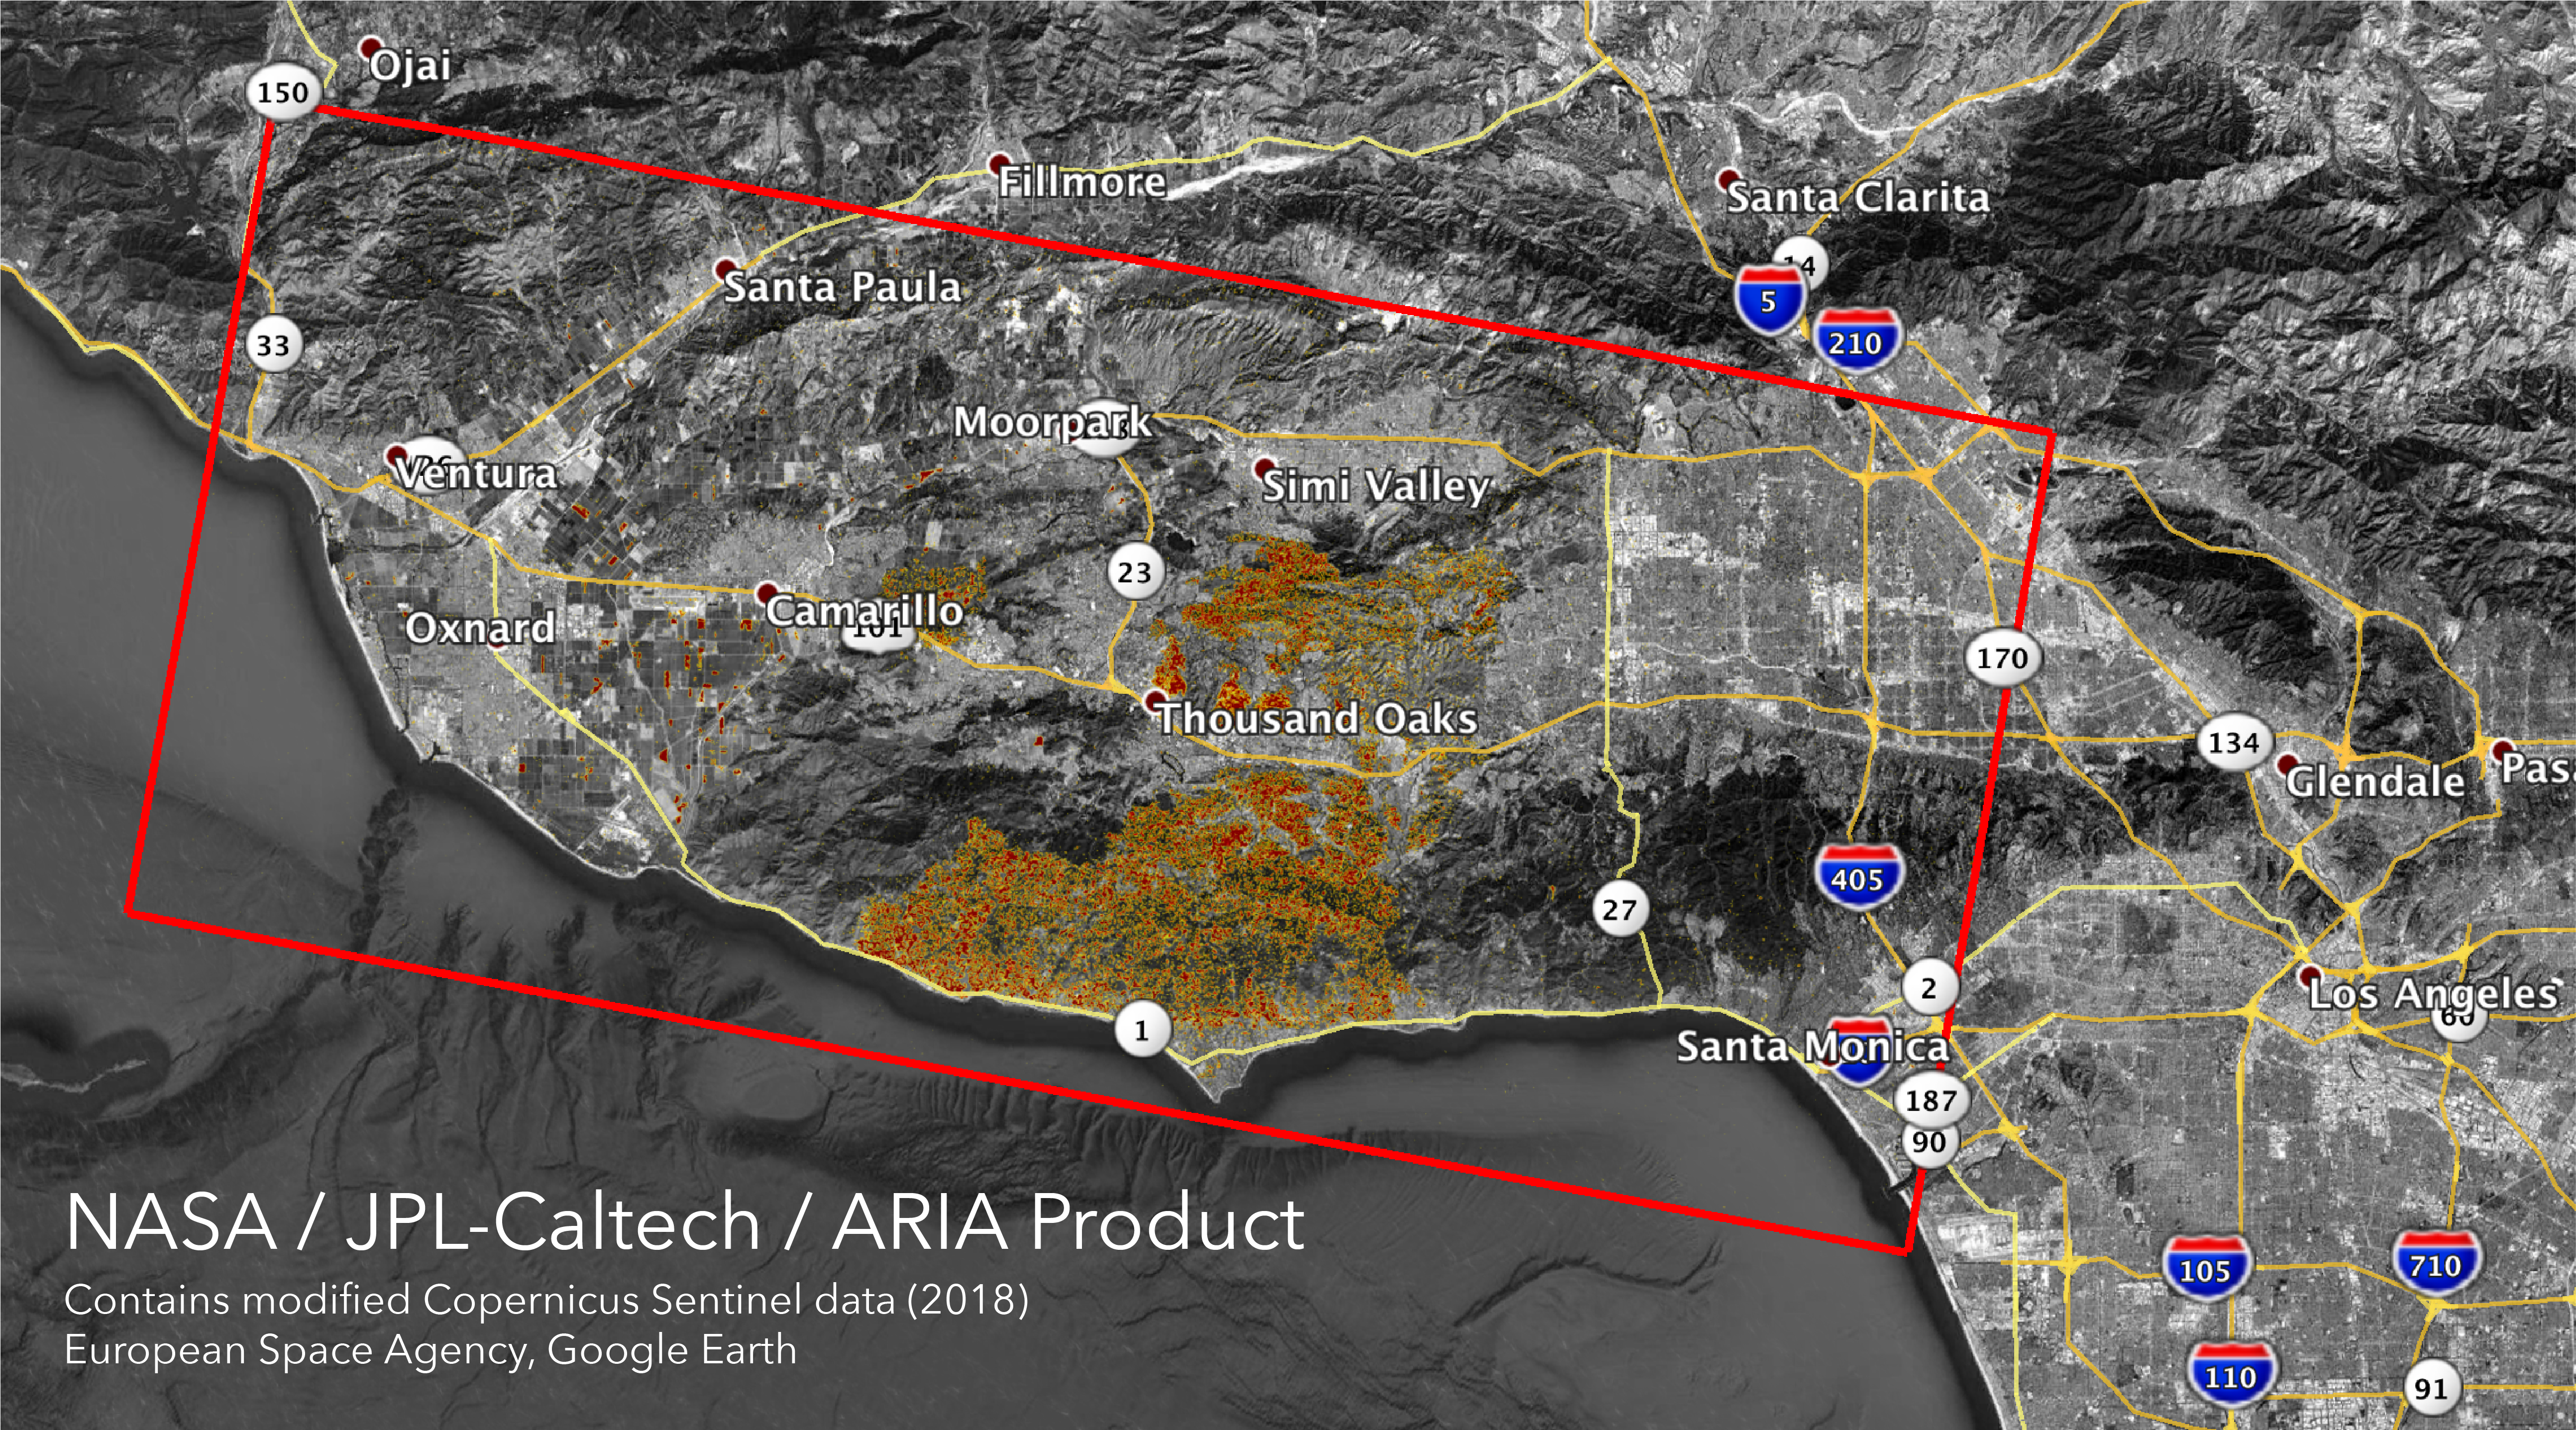

NASA’s ARIA Maps California Fire Damage

The Advanced Rapid Imaging and Analysis (ARIA) team at NASA’s Jet Propulsion Laboratory in Pasadena, California, created these Damage Proxy Maps (DPMs) depicting areas in California likely damaged by the Woolsey and Camp Fires. They are derived from synthetic aperture radar (SAR) images from the Copernicus Sentinel-1 satellites, operated by the European Space Agency (ESA).

The pre-event images for the Woolsey Fire in Southern California (main image) were taken before the fire on Oct. 30, 2018 and the post-event image was acquired during the fire on Nov. 11, 2018. The map covers an area of 50 miles x 25 miles (80 km x 40 km), indicated with the big red polygon. Each pixel measures about 33 yards x 33 yards (30 m x 30 m). The color variation from yellow to red indicates increasingly more significant ground surface change.

The pre-event images for the Camp Fire in Northern California (Figure 1) were taken on Nov. 4, 2018 and the post-event images were acquired during the fire on Nov. 10, 2018. The map covers an area of 55 miles x 48 miles (88 km x 77 km). As in the previous image, each pixel measures about 33 yards x 33 yards (30 m x 30 m). The color variation from yellow to red indicates increasingly more significant ground surface change.

Preliminary validation for both maps was done by comparing approximate location data to Google’s Crisismap. These damage proxy maps can be used as guidance to identify damaged areas with the understanding that they may be less reliable over vegetated areas including farmlands. For example, the scattered single colored pixels over vegetated areas may be false positives, and the lack of colored pixels over vegetated areas does not necessarily mean no damage.

Sentinel-1 data were accessed through the Copernicus Open Access Hub. The image contains modified Copernicus Sentinel data (2018), processed by ESA and analyzed by the NASA-JPL/Caltech ARIA team. This research was carried out at JPL funded by NASA.

Credit: NASA/JPL-Caltech/ESA